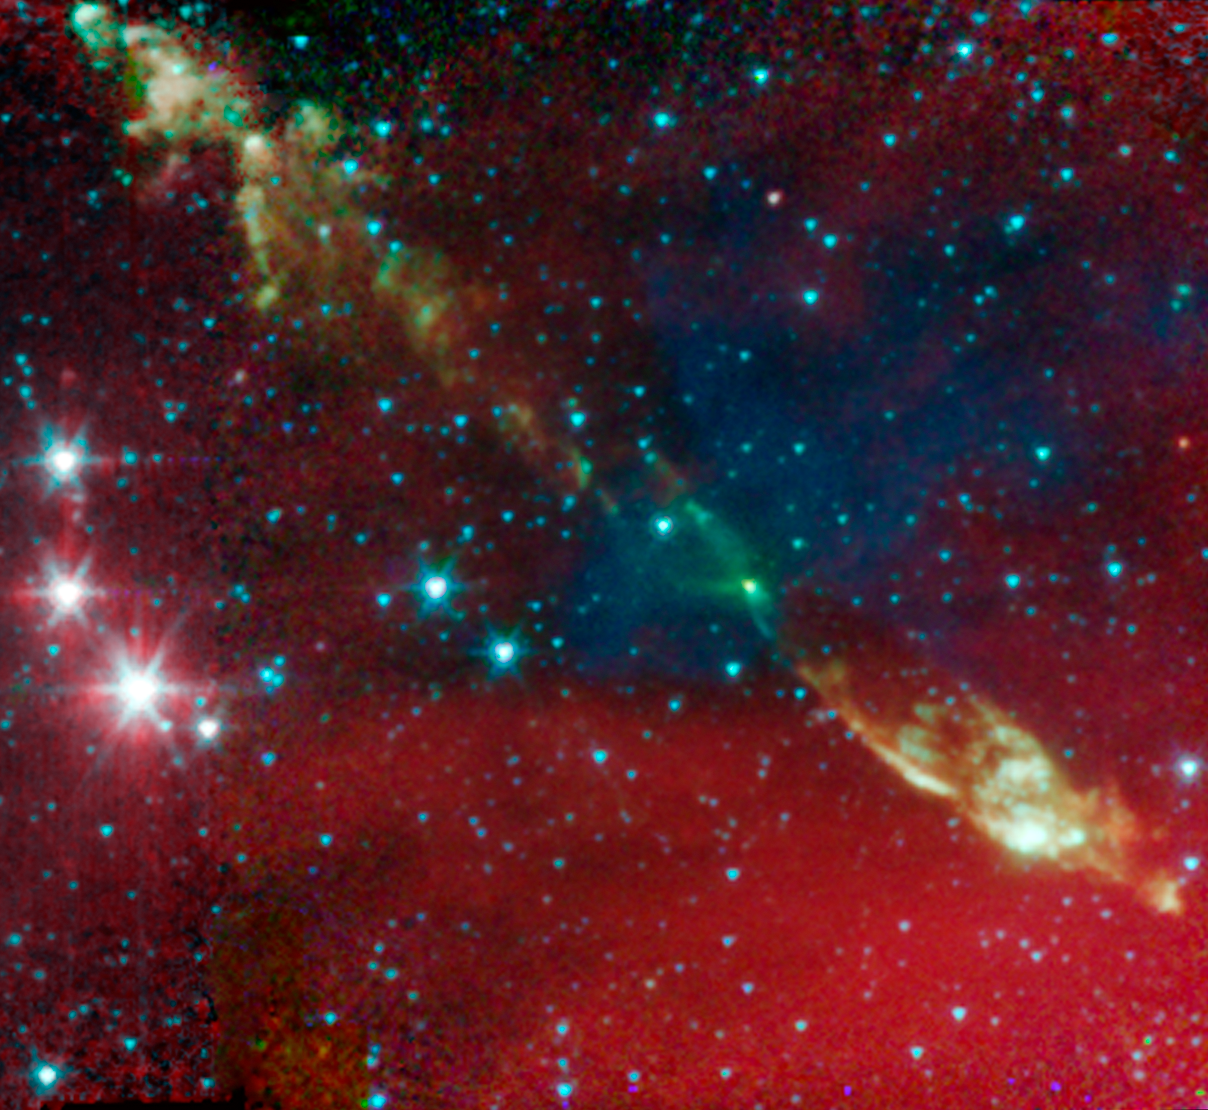

Protostellar Envelope and Jet: IRAS 03282+3035

A young protostar and its signature outflow peeks out through a shroud of dust in this infrared image from NASA's Spitzer Space Telescope.

Stars are known to form from collapsing clumps of gas and dust, or envelopes, seen here around a forming star system as a dark blob, or shadow, against a dusty background. The greenish color shows jets coming away from the young star within. The envelope is roughly 100 times the size of our solar system.

This star system is known to have already formed twin, or binary stars (Spitzer can see the envelope but not the stars themselves). Astronomers believe that the irregular shape of the envelope, revealed in detail by Spitzer, might have triggered the binary star to form.

Infrared light with a wavelength of 3.6 microns has been color-coded blue; 4.5-micron light is green; and 8.0-micron light is red.

Credit: NASA/JPL-Caltech/J. Tobin (University of Michigan)